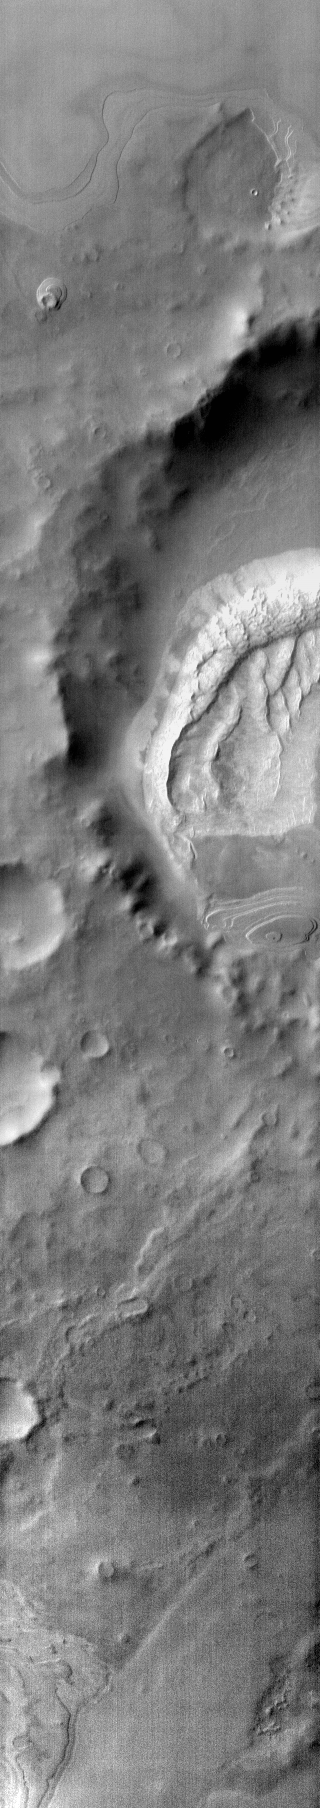

Southern Crater Dunes

Many craters around the south polar cap contain dune fields on their floors. This is one example of such a crater. This image was taken with the THEMIS infrared camera and shows the warm daytime temperature of the dunes compared to the surrounding materials.

Image information: IR instrument. Latitude -70.0N, Longitude 152.7E. 96 meter/pixel resolution.

Please see the THEMIS Data Citation Note for details on crediting THEMIS images.

Note: this THEMIS visual image has not been radiometrically nor geometrically calibrated for this preliminary release. An empirical correction has been performed to remove instrumental effects. A linear shift has been applied in the cross-track and down-track direction to approximate spacecraft and planetary motion. Fully calibrated and geometrically projected images will be released through the Planetary Data System in accordance with Project policies at a later time.

NASA’s Jet Propulsion Laboratory manages the 2001 Mars Odyssey mission for NASA’s Office of Space Science, Washington, D.C. The Thermal Emission Imaging System (THEMIS) was developed by Arizona State University, Tempe, in collaboration with Raytheon Santa Barbara Remote Sensing. The THEMIS investigation is led by Dr. Philip Christensen at Arizona State University. Lockheed Martin Astronautics, Denver, is the prime contractor for the Odyssey project, and developed and built the orbiter. Mission operations are conducted jointly from Lockheed Martin and from JPL, a division of the California Institute of Technology in Pasadena.

Credit: NASA/JPL/ASU